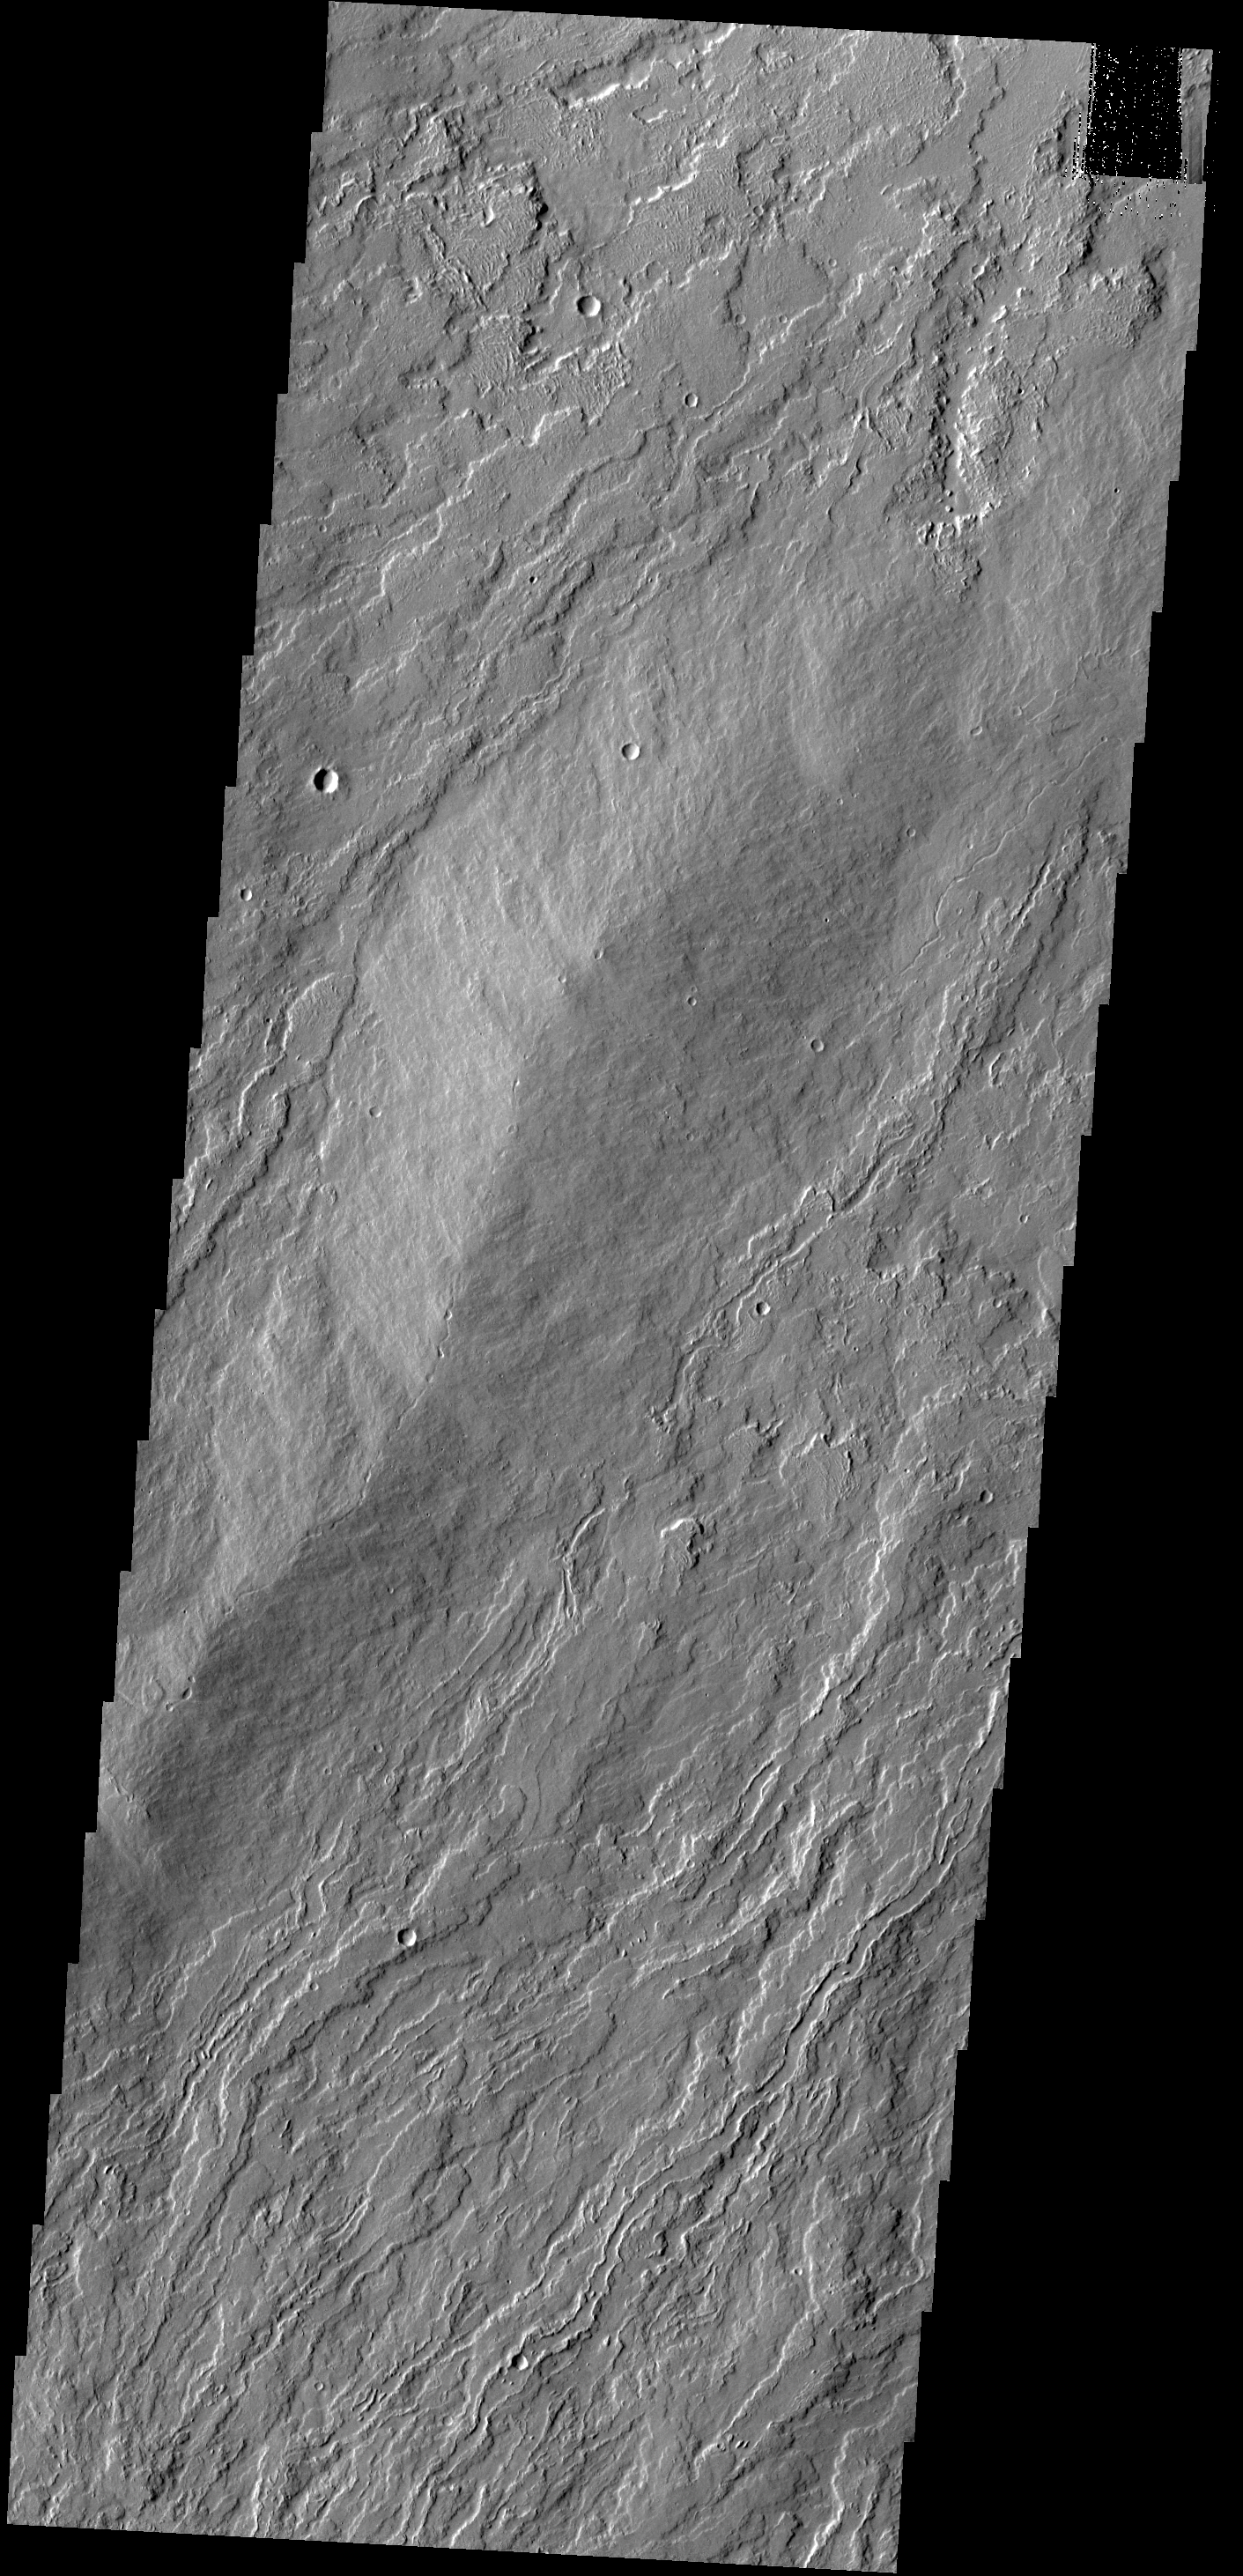

Olympus Mons

The narrow lava flows in this VIS image are located on the northeastern flank of Olympus Mons.

Credit: NASA/JPL-Caltech/ASU